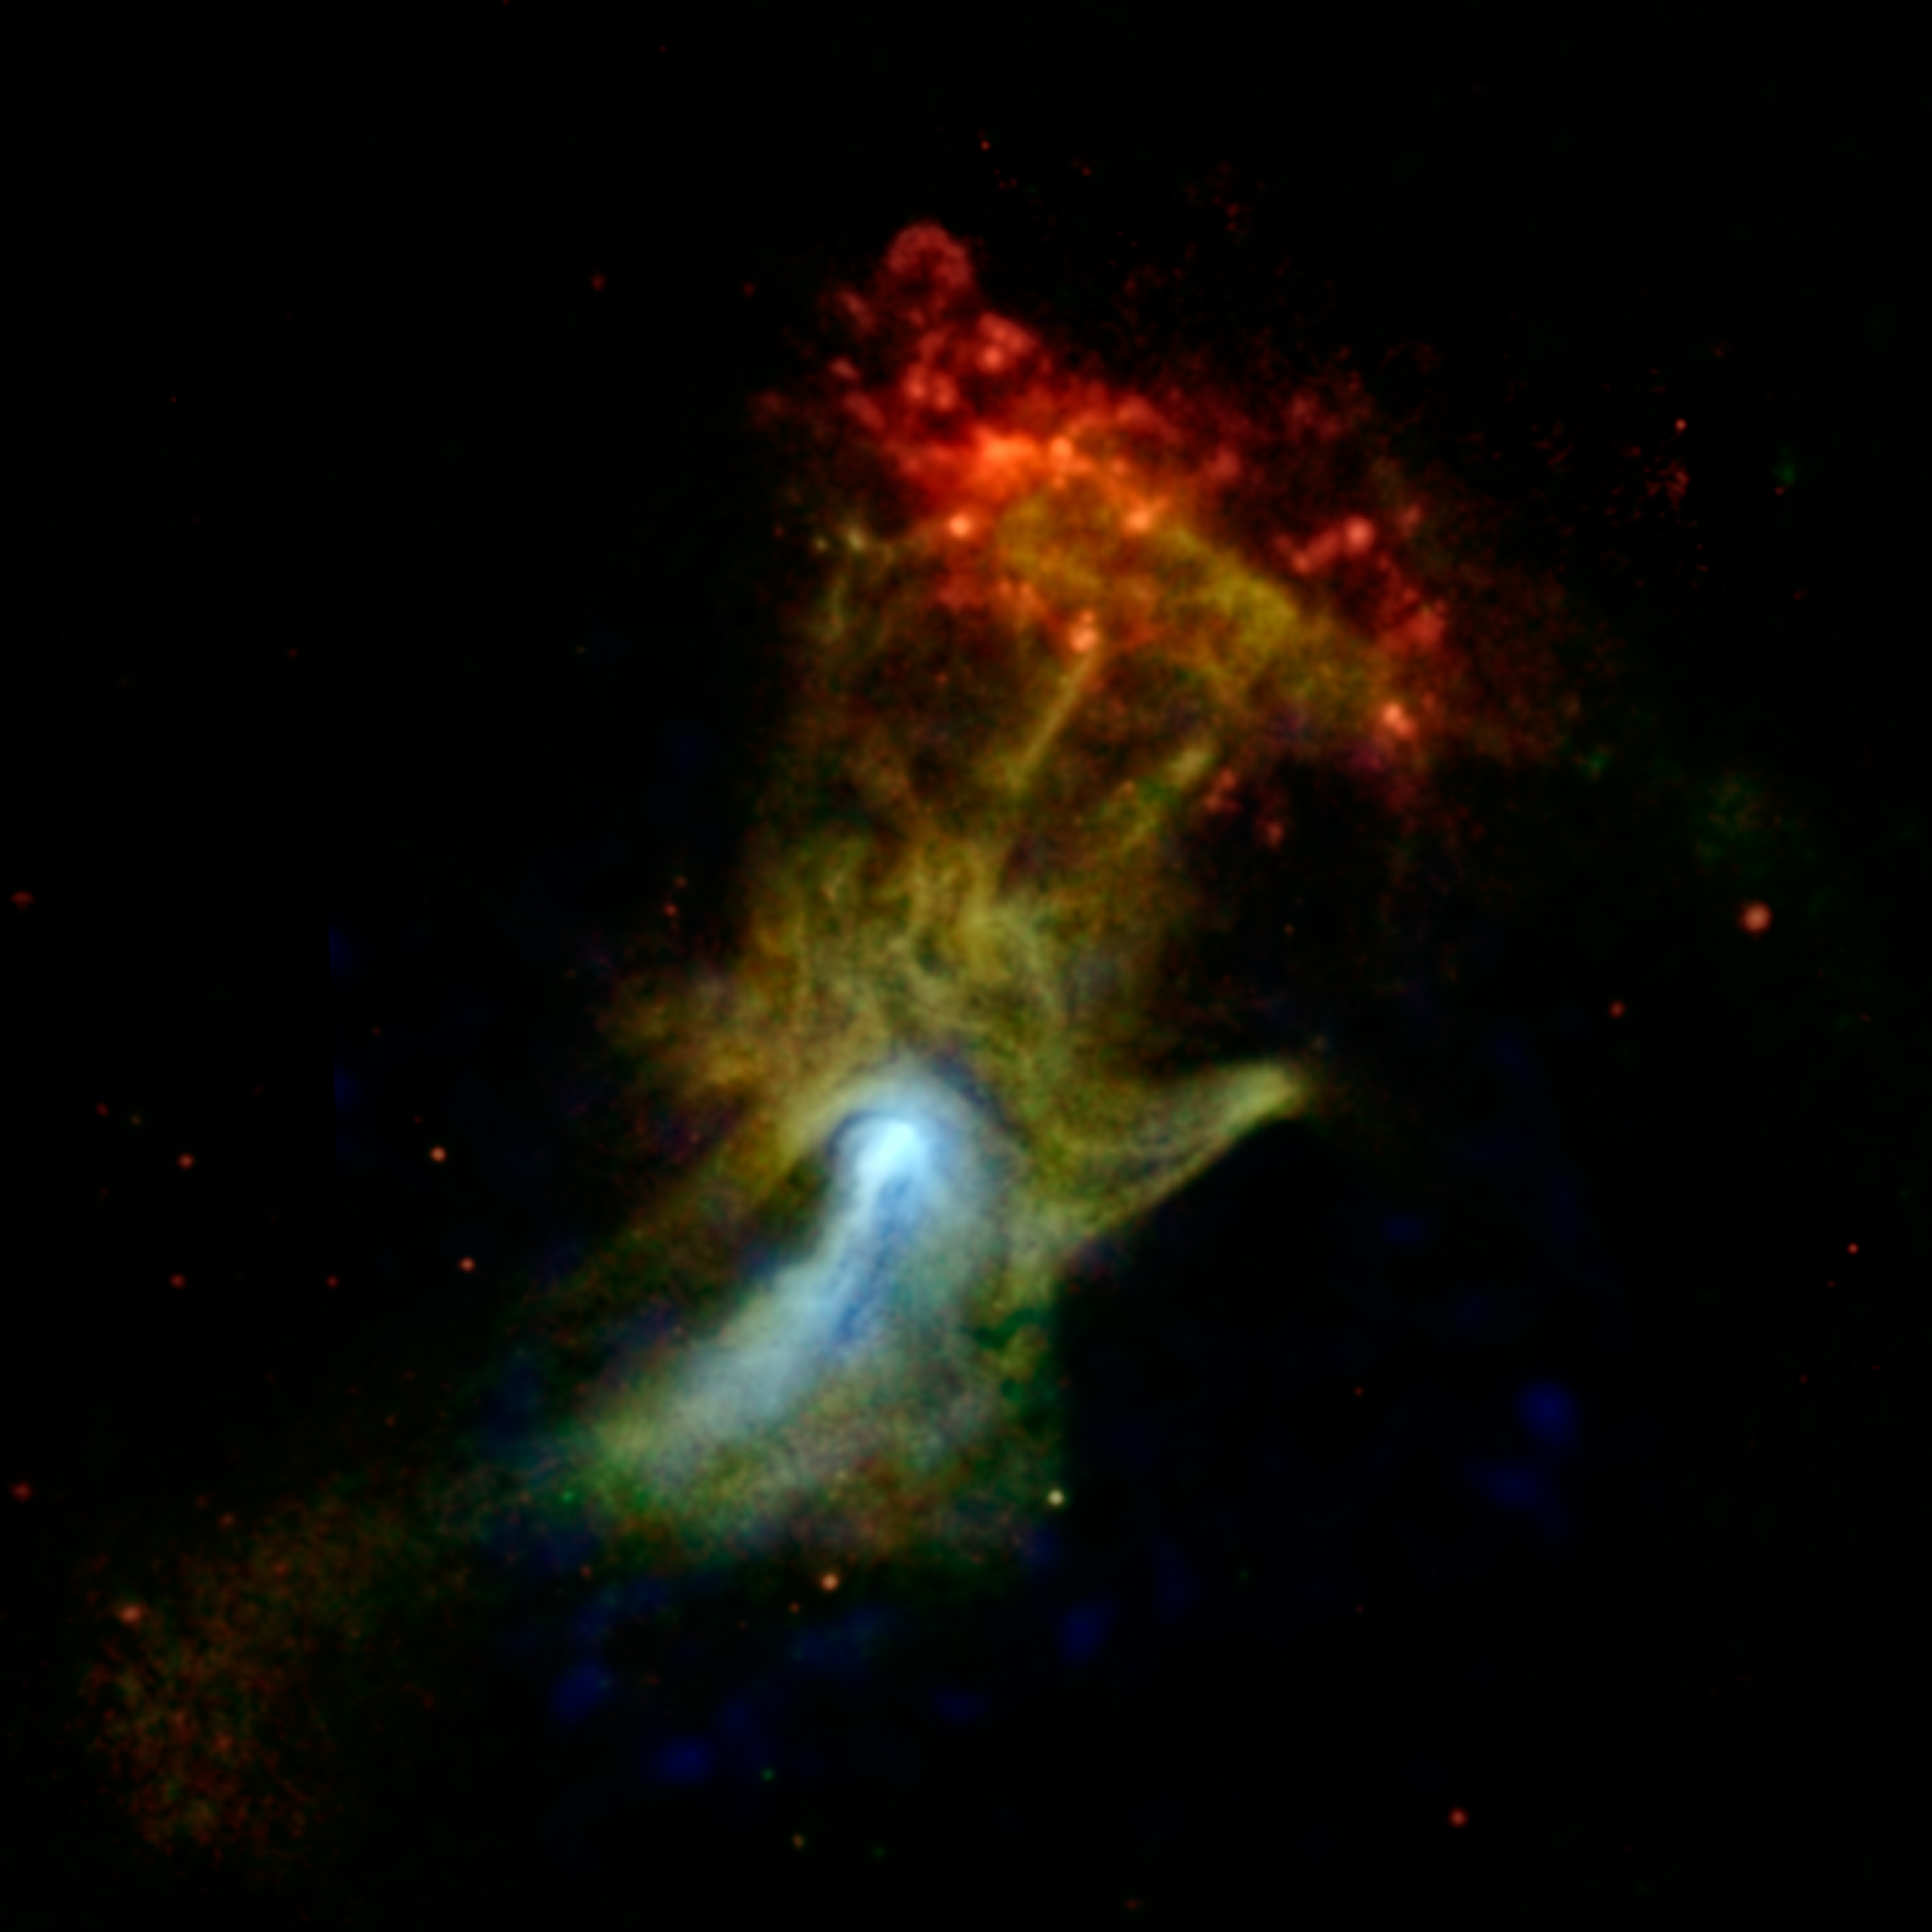

High-Energy X-ray View of ‘Hand of God’

Can you see the shape of a hand in this new X-ray image? The hand might look like an X-ray from the doctor’s office, but it is actually a cloud of material ejected from a star that exploded. NASA’s Nuclear Spectroscopic Telescope Array, or NuSTAR, has imaged the structure in high-energy X-rays for the first time, shown in blue. Lower-energy X-ray light previously detected by NASA’s Chandra X-ray Observatory is shown in green and red.

Nicknamed the “Hand of God,” this object is called a pulsar wind nebula. It’s powered by the leftover, dense core of a star that blew up in a supernova explosion. The stellar corpse, called PSR B1509-58, or B1509 for short, is a pulsar: it rapidly spins around, seven times per second, firing out a particle wind into the material around it — material that was ejected in the star’s explosion. These particles are interacting with magnetic fields around the material, causing it to glow with X-rays. The result is a cloud that, in previous images, looked like an open hand. The pulsar itself can’t be seen in this picture, but is located near the bright white spot.

One of the big mysteries of this object is whether the pulsar particles are interacting with the material in a specific way to make it look like a hand, or if the material is in fact shaped like a hand.

NuSTAR’s view is providing new clues to the puzzle. The hand actually shrinks in the NuSTAR image, looking more like a fist, as indicated by the blue color. The northern region, where the fingers are located, shrinks more than the southern part, where a jet lies, implying the two areas are physically different.

The red cloud at the end of the finger region is a different structure, called RCW 89. Astronomers think the pulsar’s wind is heating the cloud, causing it to glow with lower-energy X-ray light.

In this image, X-ray light seen by Chandra with energy ranges of 0.5 to 2 kiloelectron volts (keV) and 2 to 4 keV is shown in red and green, respectively, while X-ray light detected by NuSTAR in the higher-energy range of 7 to 25 keV is blue.

NuSTAR is a Small Explorer mission led by the California Institute of Technology in Pasadena and managed by NASA’s Jet Propulsion Laboratory, also in Pasadena, for NASA’s Science Mission Directorate in Washington. The spacecraft was built by Orbital Sciences Corporation, Dulles, Va. Its instrument was built by a consortium including Caltech; JPL; the University of California, Berkeley; Columbia University, N.Y.; NASA’s Goddard Space Flight Center, Greenbelt, Md.; the Danish Technical University in Denmark; Lawrence Livermore National Laboratory, Livermore, Calif.; ATK Aerospace Systems, Goleta, Calif., and with support from the Italian Space Agency (ASI) Science Data Center, Rome, Italy.

NuSTAR’s mission operations center is at UC Berkeley, with ASI providing its equatorial ground station located at Malindi, Kenya. The mission’s outreach program is based at Sonoma State University, Rohnert Park, Calif. NASA’s Explorer Program is managed by Goddard. JPL is managed by Caltech for NASA.

Credit: NASA/JPL-Caltech/McGill